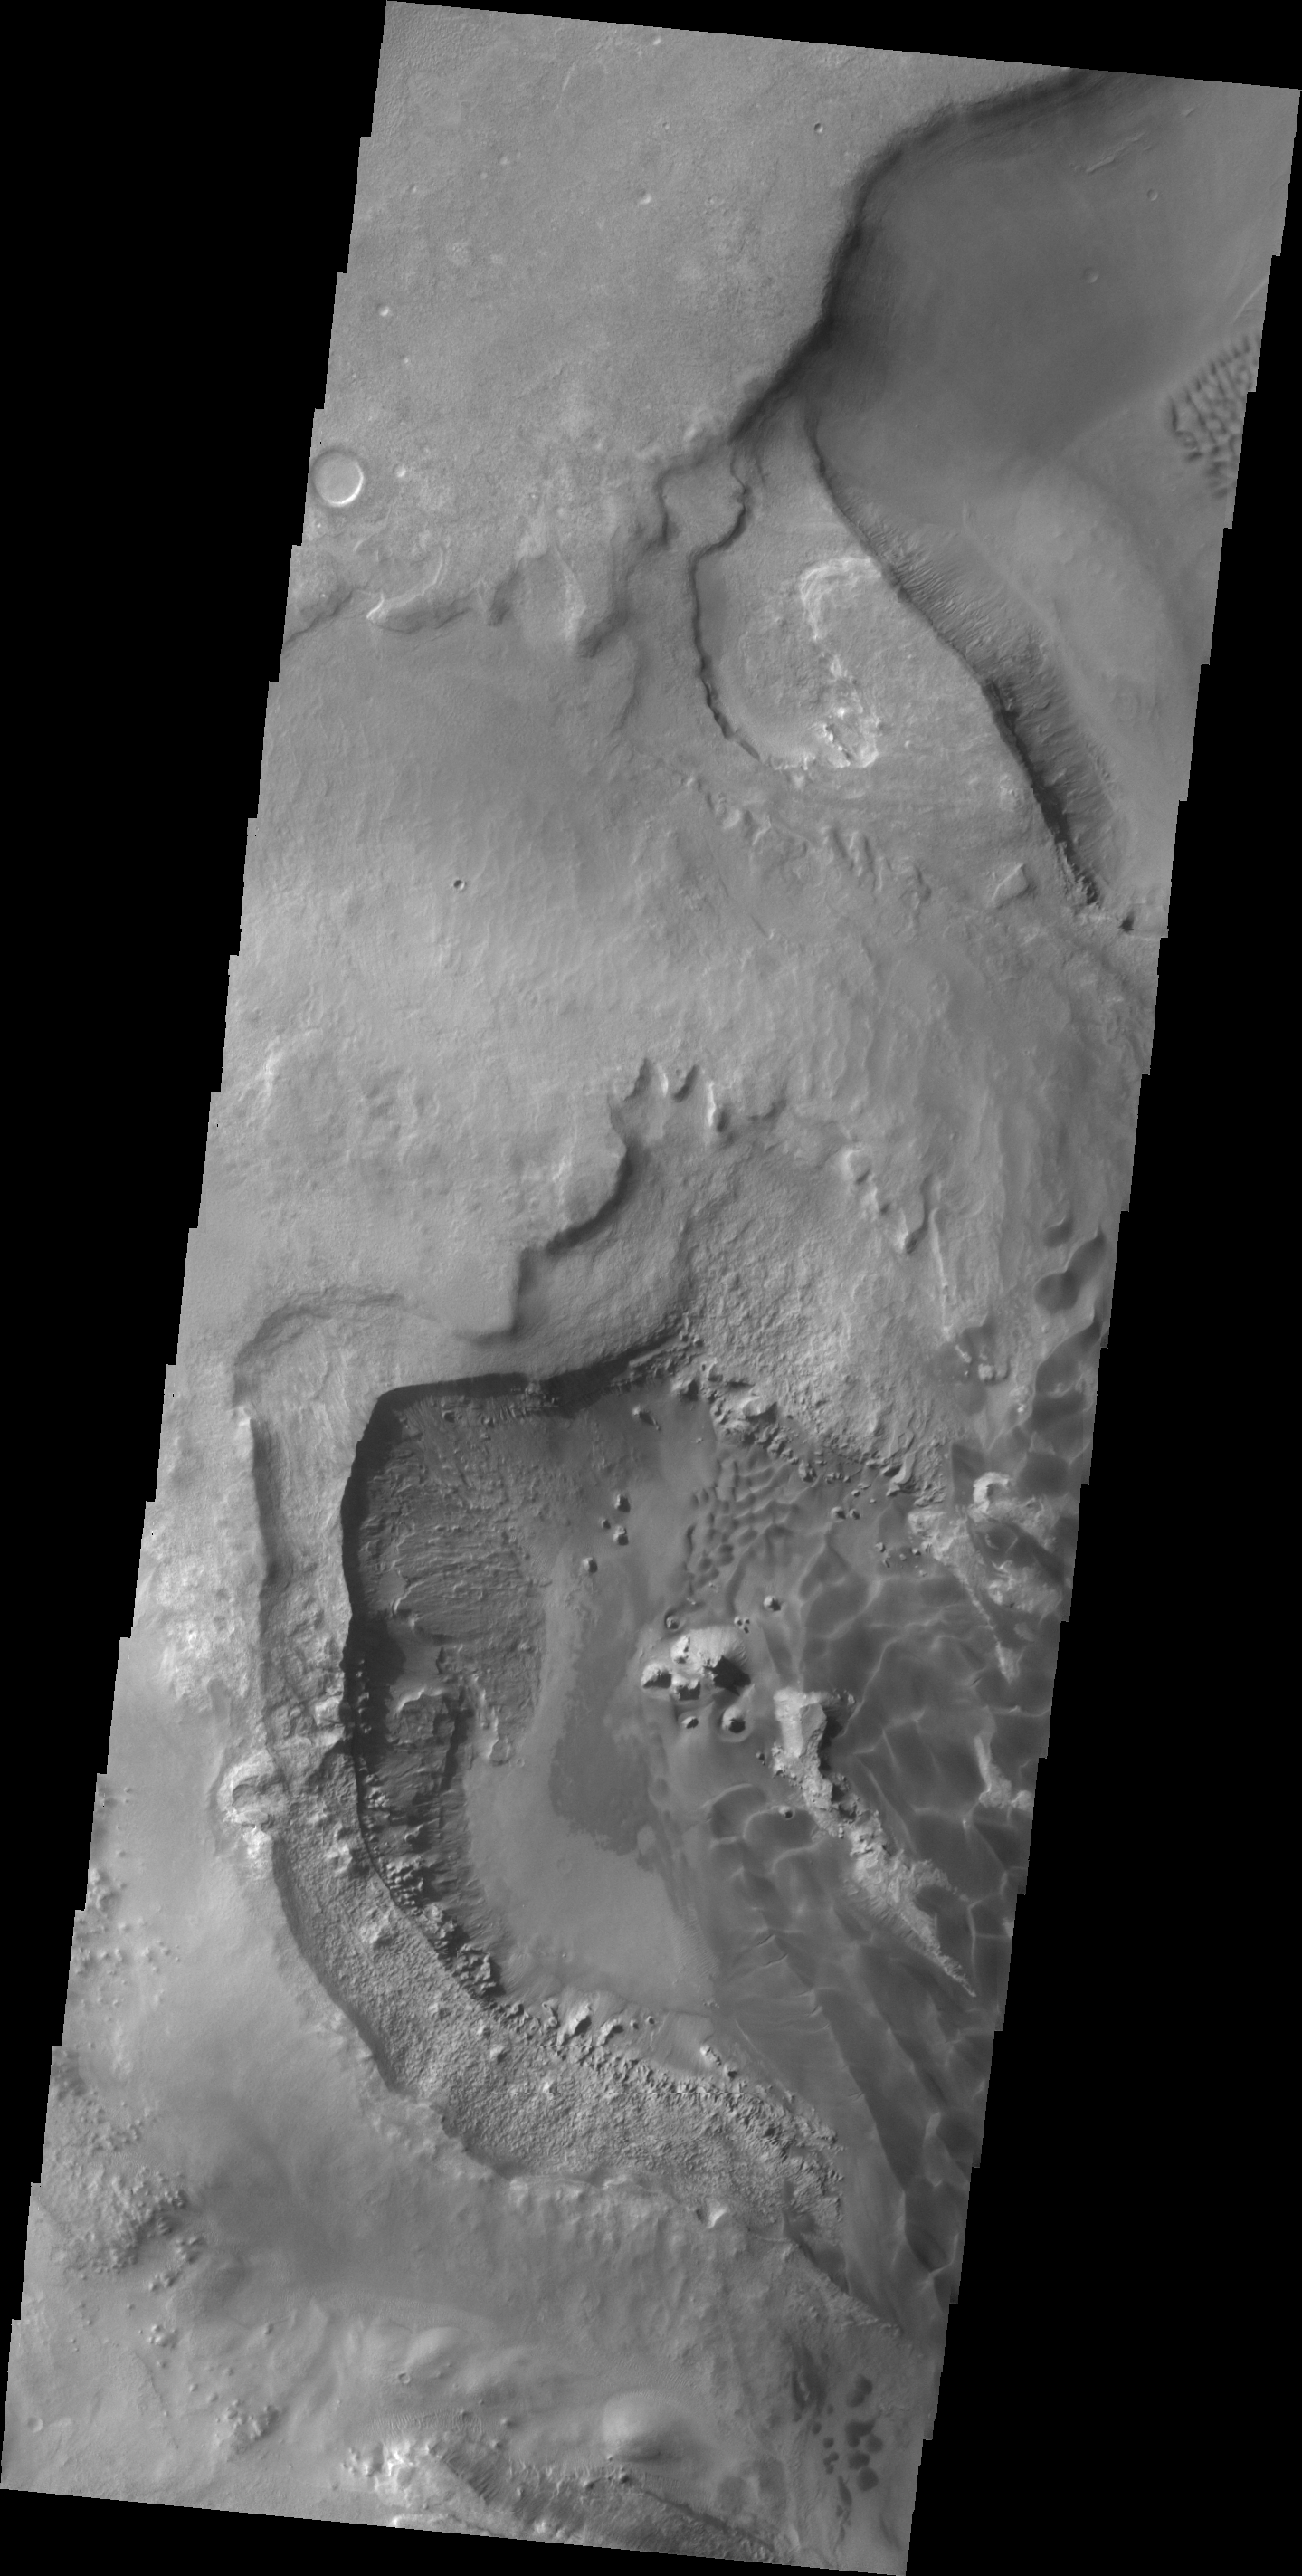

Rabe Crater Dunes

This VIS image shows a portion of the dunes on the floor of Rabe Crater.

Credit: NASA/JPL/ASU